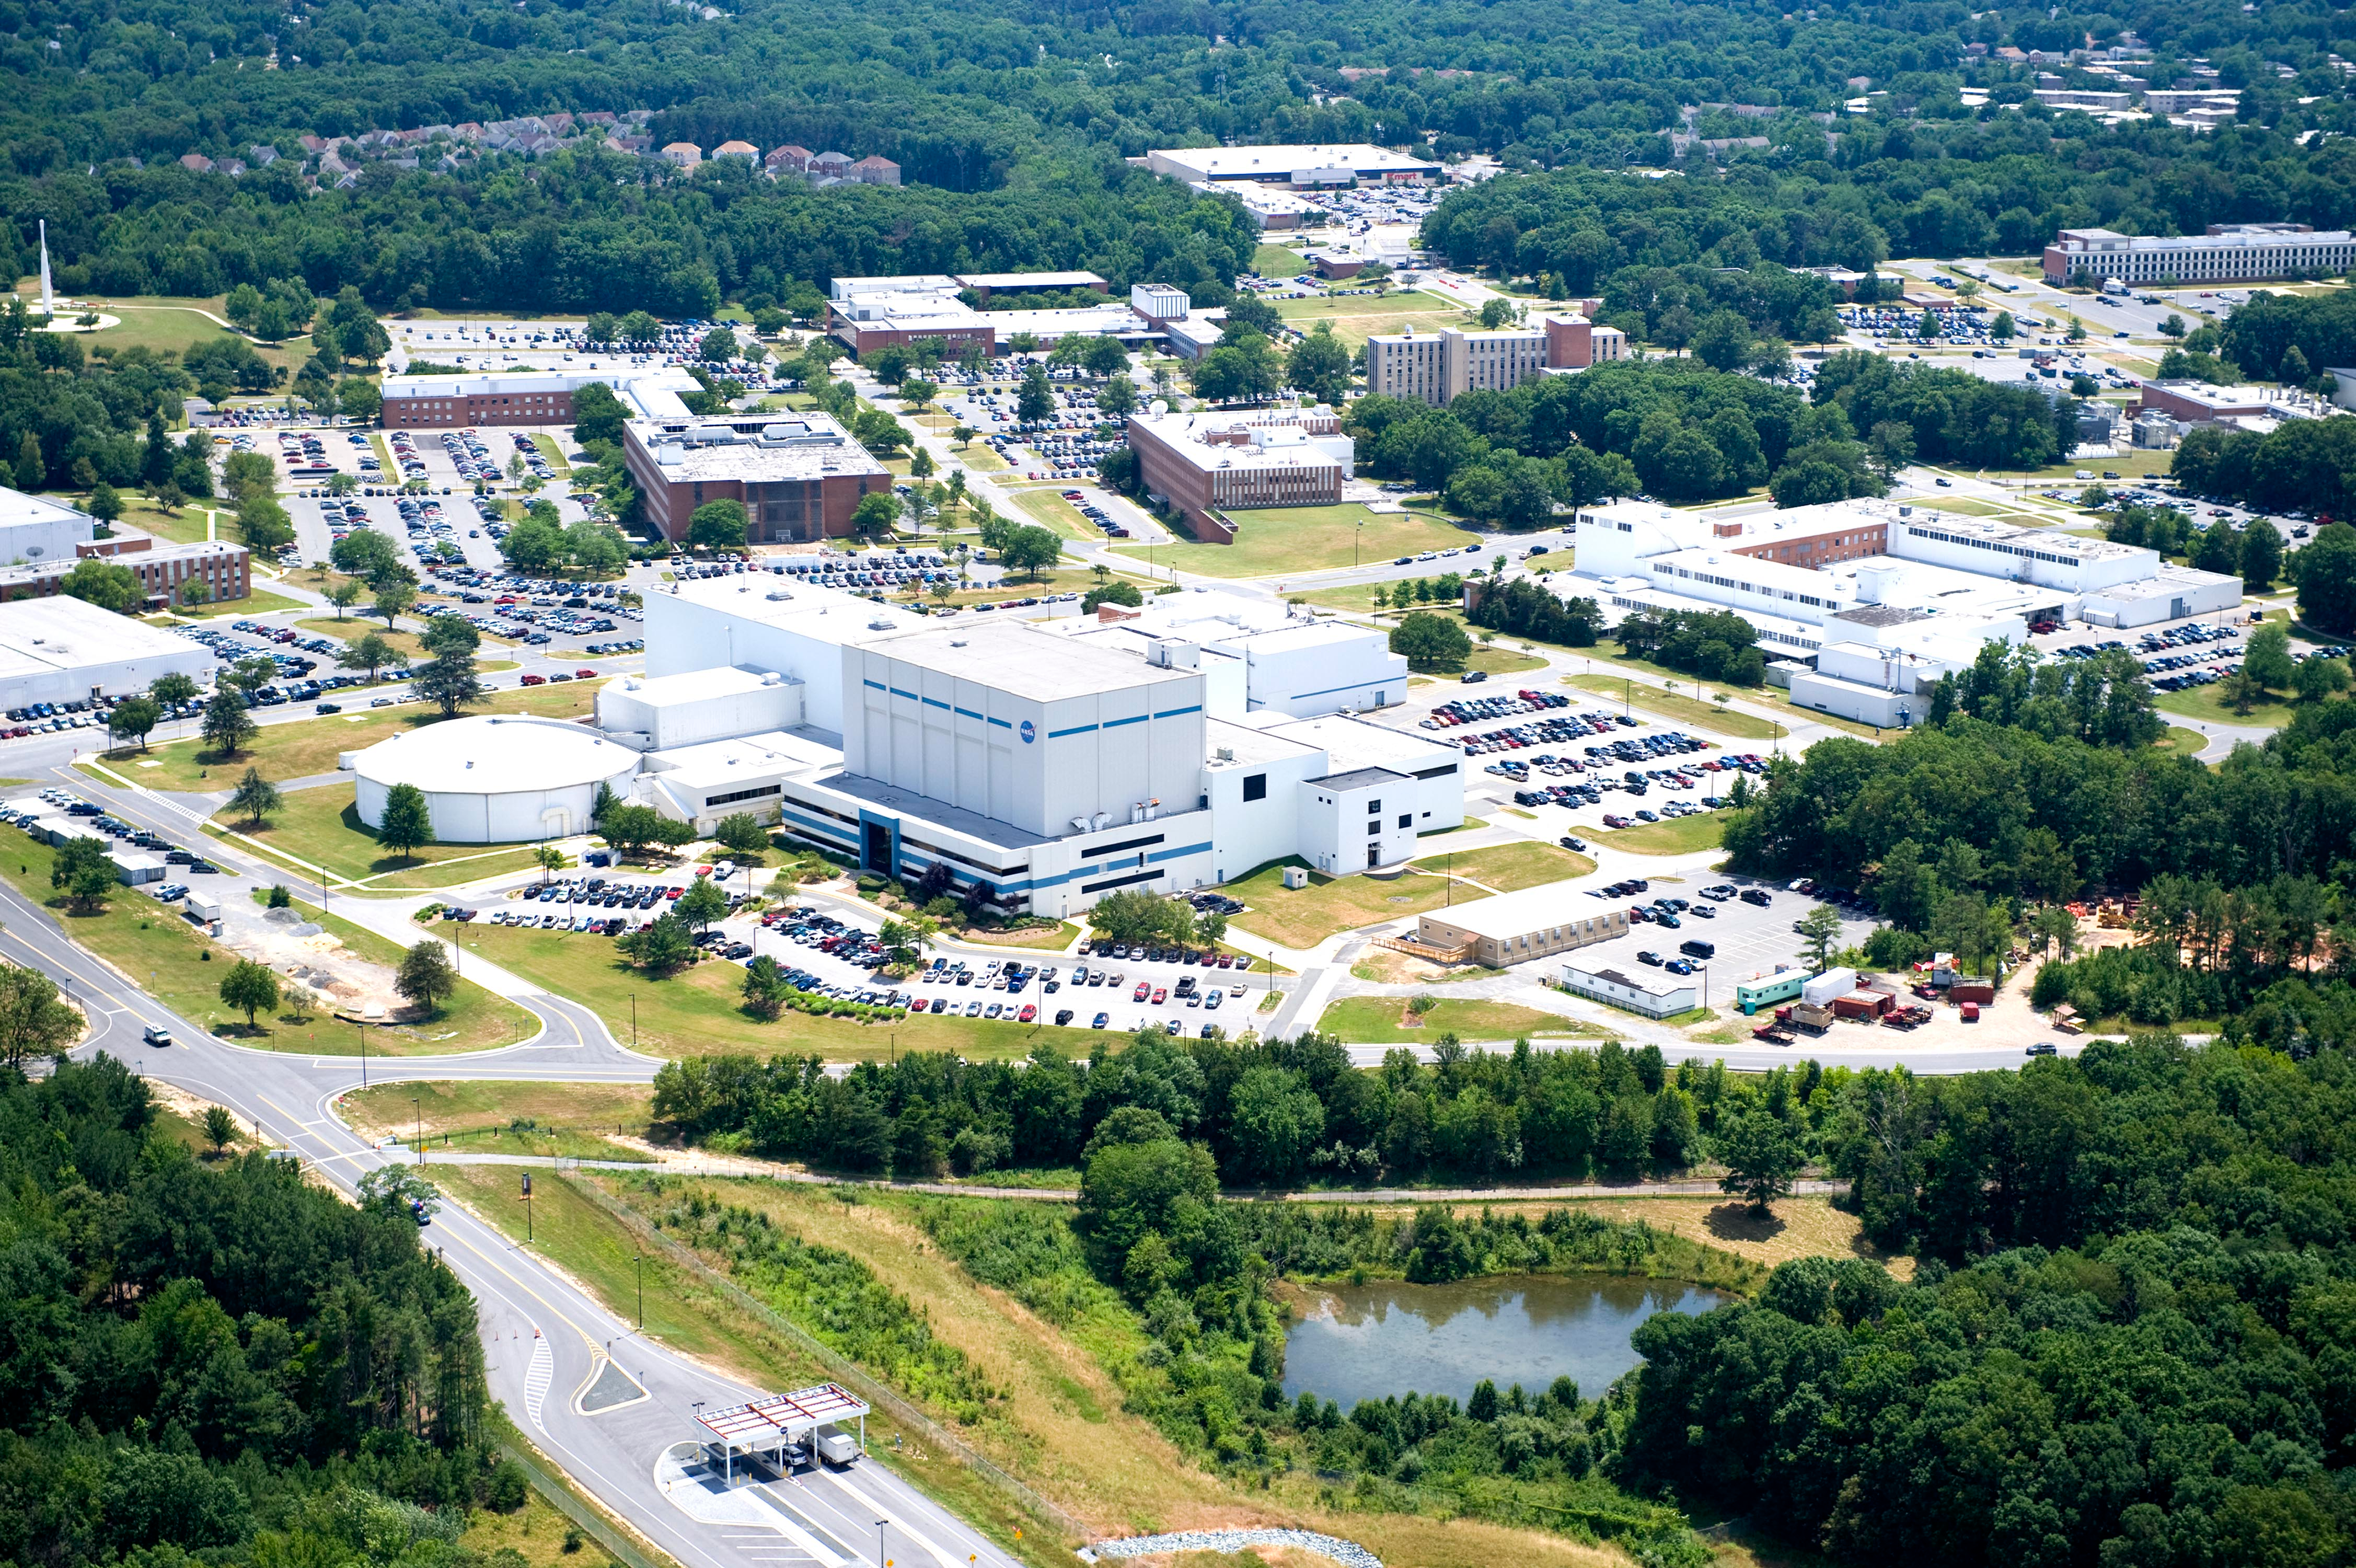

NASA's Goddard Space Flight Center

Aerial view of NASA's Goddard Space Flight Center in Greenbelt, Maryland, in 2010.

Credit: NASA Goddard/Bill Hrybyk